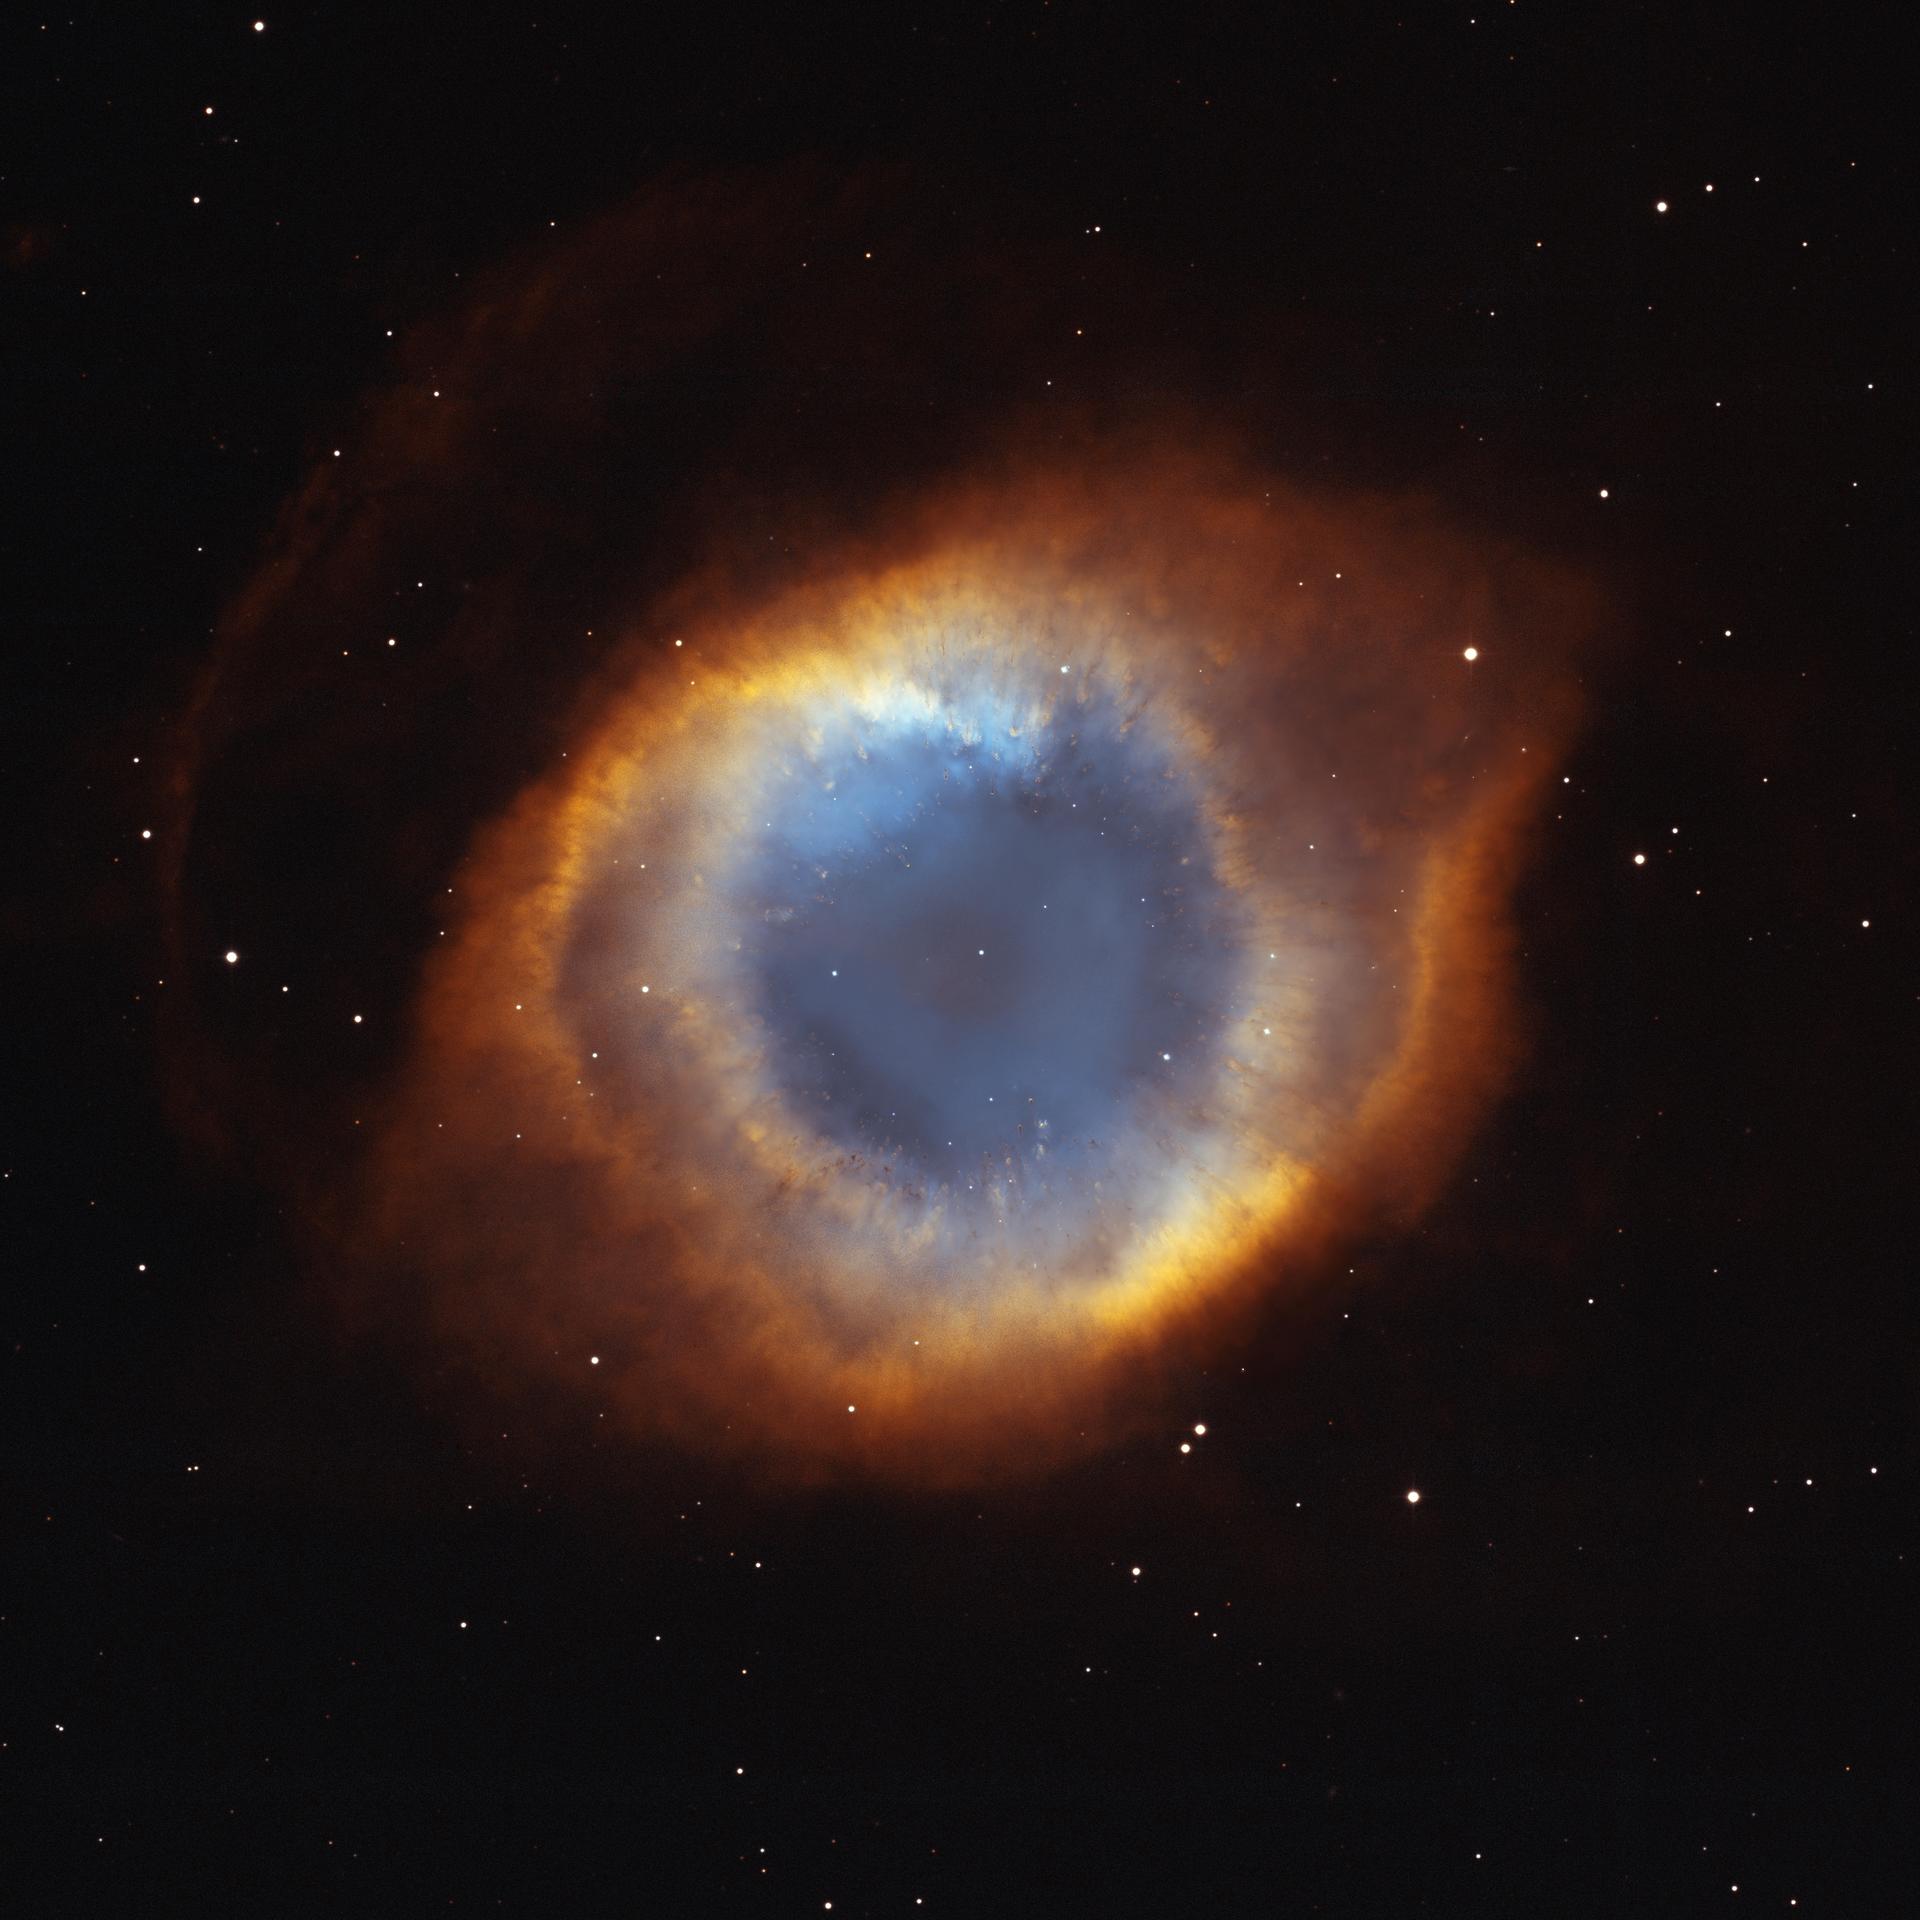

Iridescent Glory of Nearby Helix Nebula

This composite picture is a seamless blend of ultra-sharp NASA Hubble Space Telescope (HST) images combined with the wide view of the Mosaic Camera on the National Science Foundation’s 0.9-meter telescope at Kitt Peak National Observatory, part of the National Optical Astronomy Observatory, near Tucson, Ariz. Astronomers at the Space Telescope Science Institute assembled these images into a mosaic. The mosaic was then blended with a wider photograph taken by the Mosaic Camera. The image shows a fine web of filamentary “bicycle-spoke” features embedded in the colorful red and blue gas ring, which is one of the nearest planetary nebulae to Earth.

Because the nebula is nearby, it appears as nearly one-half the diameter of the full Moon. This required HST astronomers to take several exposures with the Advanced Camera for Surveys to capture most of the Helix. HST views were then blended with a wider photo taken by the Mosaic Camera. The portrait offers a dizzying look down what is actually a trillion-mile-long tunnel of glowing gases. The fluorescing tube is pointed nearly directly at Earth, so it looks more like a bubble than a cylinder. A forest of thousands of comet-like filaments, embedded along the inner rim of the nebula, points back toward the central star, which is a small, super-hot white dwarf.

The tentacles formed when a hot “stellar wind” of gas plowed into colder shells of dust and gas ejected previously by the doomed star. Ground-based telescopes have seen these comet-like filaments for decades, but never before in such detail. The filaments may actually lie in a disk encircling the hot star, like a collar. The radiant tie-die colors correspond to glowing oxygen (blue) and hydrogen and nitrogen (red).

Valuable Hubble observing time became available during the November 2002 Leonid meteor storm. To protect the spacecraft, including HST’s precise mirror, controllers turned the aft end into the direction of the meteor stream for about half a day. Fortunately, the Helix Nebula was almost exactly in the opposite direction of the meteor stream, so Hubble used nine orbits to photograph the nebula while it waited out the storm. To capture the sprawling nebula, Hubble had to take nine separate snapshots.

Planetary nebulae like the Helix are sculpted late in a Sun-like star’s life by a torrential gush of gases escaping from the dying star. They have nothing to do with planet formation, but got their name because they look like planetary disks when viewed through a small telescope. With higher magnification, the classic “donut-hole” in the middle of a planetary nebula can be resolved. Based on the nebula’s distance of 650 light-years, its angular size corresponds to a huge ring with a diameter of nearly 3 light-years. That’s approximately three-quarters of the distance between our Sun and the nearest star.

The Helix Nebula is a popular target of amateur astronomers and can be seen with binoculars as a ghostly, greenish cloud in the constellation Aquarius. Larger amateur telescopes can resolve the ring-shaped nebula, but only the largest ground-based telescopes can resolve the radial streaks. After careful analysis, astronomers concluded the nebula really isn’t a bubble, but is a cylinder that happens to be pointed toward Earth.

Credit: NASA/STScI